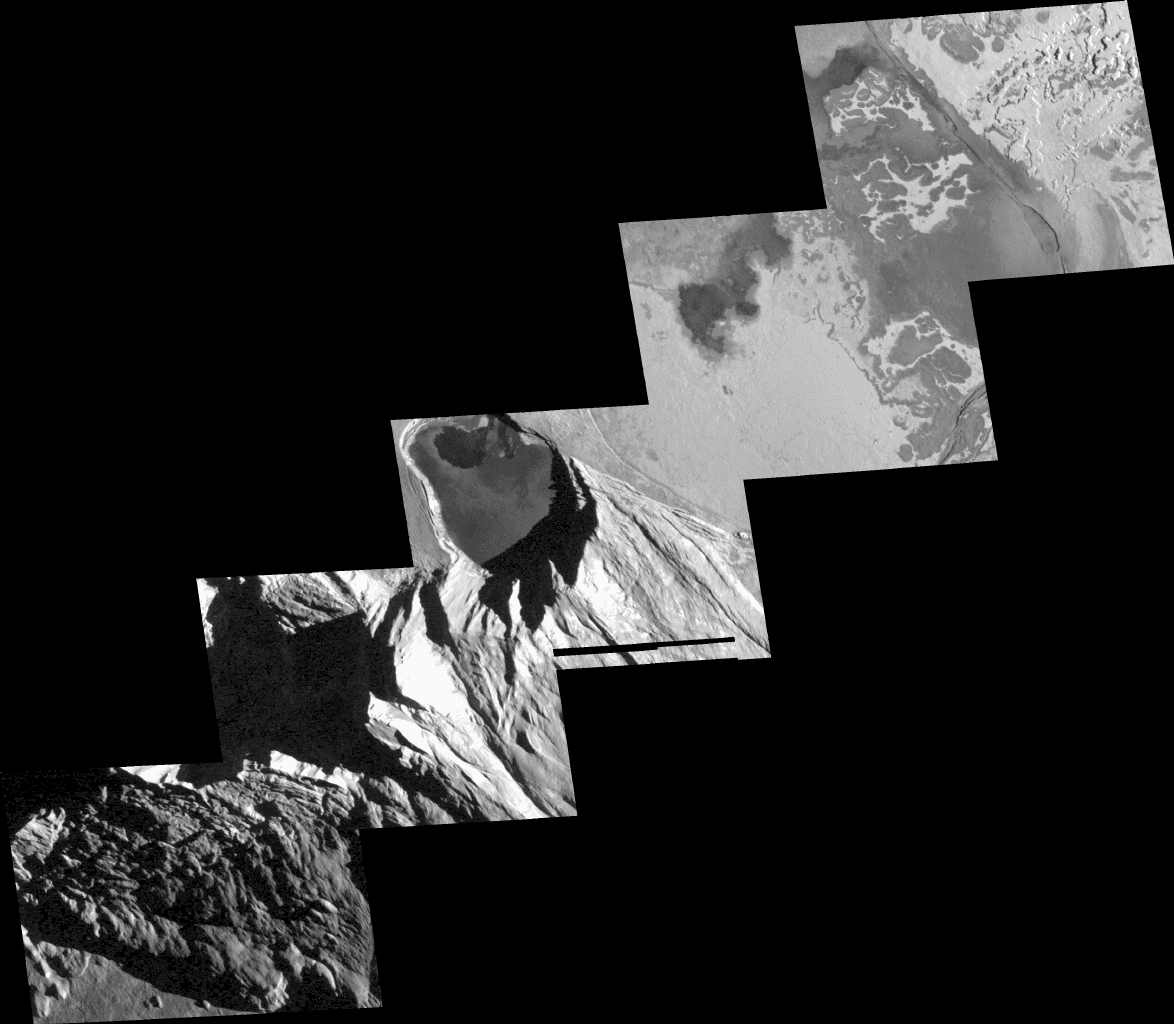

Detailed View of Mountain and Craters at Tohil, Io

Scientists pointed NASA’s Galileo spacecraft camera at the Tohil region of Jupiter’s moon Io to investigate the curious relationship between Io’s mountains and its volcanoes.

This mosaic of Galileo images taken Oct. 16, 2001, shows details of the mountain called Tohil Mons (lower left), a small dark-floored volcanic crater, or “patera,” bordered by mountain walls (middle), and intricate patterns of dark lava flows intertwined with bright material on the floor of a larger crater, Tohil Patera (upper right). An earlier stereo observation by Galileo revealed that Tohil Mons rises up to 6 kilometers (19,700 feet) above the surrounding plains. In contrast, shadows in the new images indicate the two paterae are only about 100 meters (330 feet) deep.

The new images were taken soon after sunrise at Tohil, with a resolution of 50 meters (160 feet) per picture element to reveal details never seen before. Another view showing the entire mountain at lower resolution was also acquired.

Despite Io’s extremely high rate of volcanic activity, its mountains do not resemble volcanoes seen elsewhere in the solar system. Instead, the mountains appear to be formed by the uplift of large blocks of Io’s crust. This image shows evidence of numerous landslides from the mountain (bottom left). However, one of the most surprising revelations from this observation is that despite the closeness of the small, dark-floored patera to the mountain walls, the patera floor is not covered with any landslide debris. This indicates that the patera floor has been resurfaced with lava more recently than any landslides have occurred. Another possibility is that this patera, like others on Io, is actually a lava lake and completely consumes debris that falls into it from the mountain. Galileo’s infrared-mapping instrument has detected heat from the patera, indicating an active or very recent eruption.

North is to the top of the picture and the Sun illuminates the surface from the right. The mosaic is centered at 27.5 degrees south latitude and 160 degrees west longitude and covers 280 kilometers (170 miles) from upper right to lower left.

The Jet Propulsion Laboratory, a division of the California Institute of Technology in Pasadena, manages the Galileo mission for NASA’s Office of Space Science, Washington, D.C.

Credit: NASA/JPL/University of Arizona